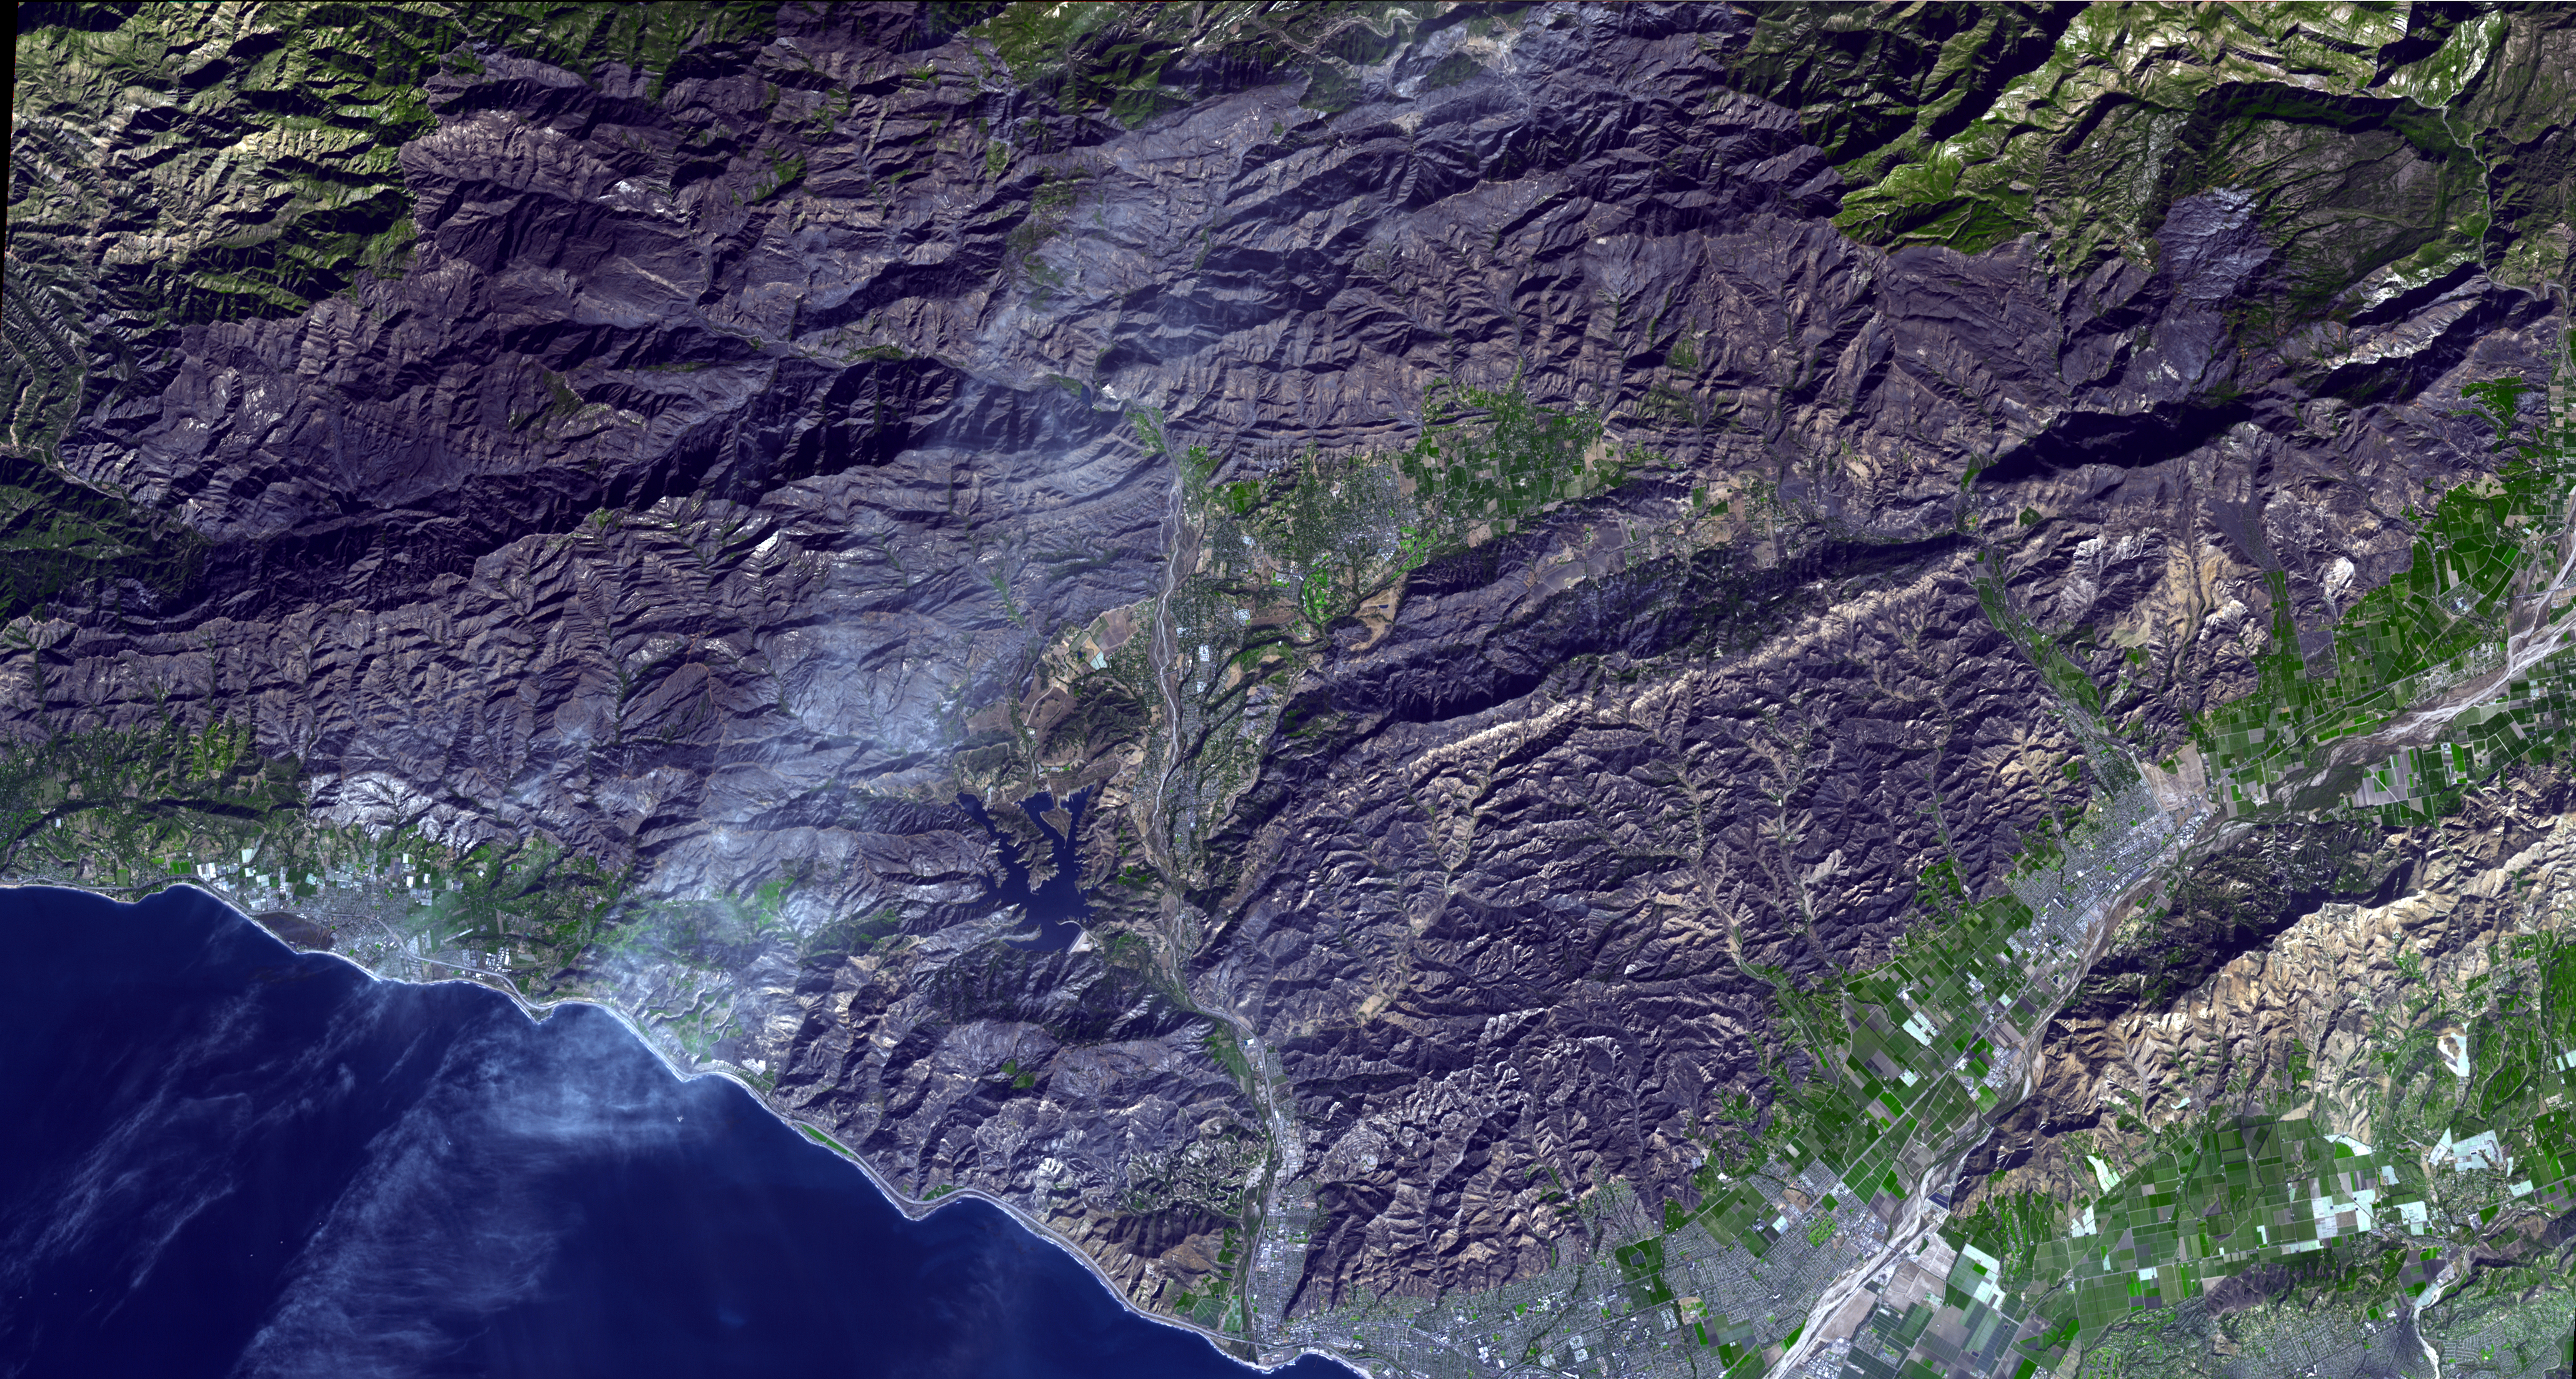

Devastation from California’s Largest Wildfire Seen in New NASA Satellite Image

The Thomas Fire is the largest wildfire in California’s recorded history. As of January 3, 2018, it was 93 percent contained after burning 282,000 acres and destroying 1,063 structures. The fire started Dec. 4, 2017, and quickly spread out of control, fanned by high temperatures and winds. At its peak, more than 8,500 firefighters mobilized to fight it. The Advanced Spaceborne Thermal Emission and Reflection Radiometer (ASTER) instrument on NASA’s Terra satellite acquired this image on Dec. 26, 2017. It covers an area of 21 by 38 miles (33 by 61.8 kilometers), and is located at 34.5 degrees north, 119.3 degrees west.

With its 14 spectral bands from the visible to the thermal infrared wavelength region and its high spatial resolution of 15 to 90 meters (about 50 to 300 feet), ASTER images Earth to map and monitor the changing surface of our planet. ASTER is one of five Earth-observing instruments launched Dec. 18, 1999, on Terra. The instrument was built by Japan’s Ministry of Economy, Trade and Industry. A joint U.S./Japan science team is responsible for validation and calibration of the instrument and data products.

The broad spectral coverage and high spectral resolution of ASTER provides scientists in numerous disciplines with critical information for surface mapping and monitoring of dynamic conditions and temporal change. Example applications are: monitoring glacial advances and retreats; monitoring potentially active volcanoes; identifying crop stress; determining cloud morphology and physical properties; wetlands evaluation; thermal pollution monitoring; coral reef degradation; surface temperature mapping of soils and geology; and measuring surface heat balance.

The U.S. science team is located at NASA’s Jet Propulsion Laboratory, Pasadena, Calif. The Terra mission is part of NASA’s Science Mission Directorate, Washington, D.C.

Credit: NASA/METI/AIST/Japan Space Systems, and U.S./Japan ASTER Science Team